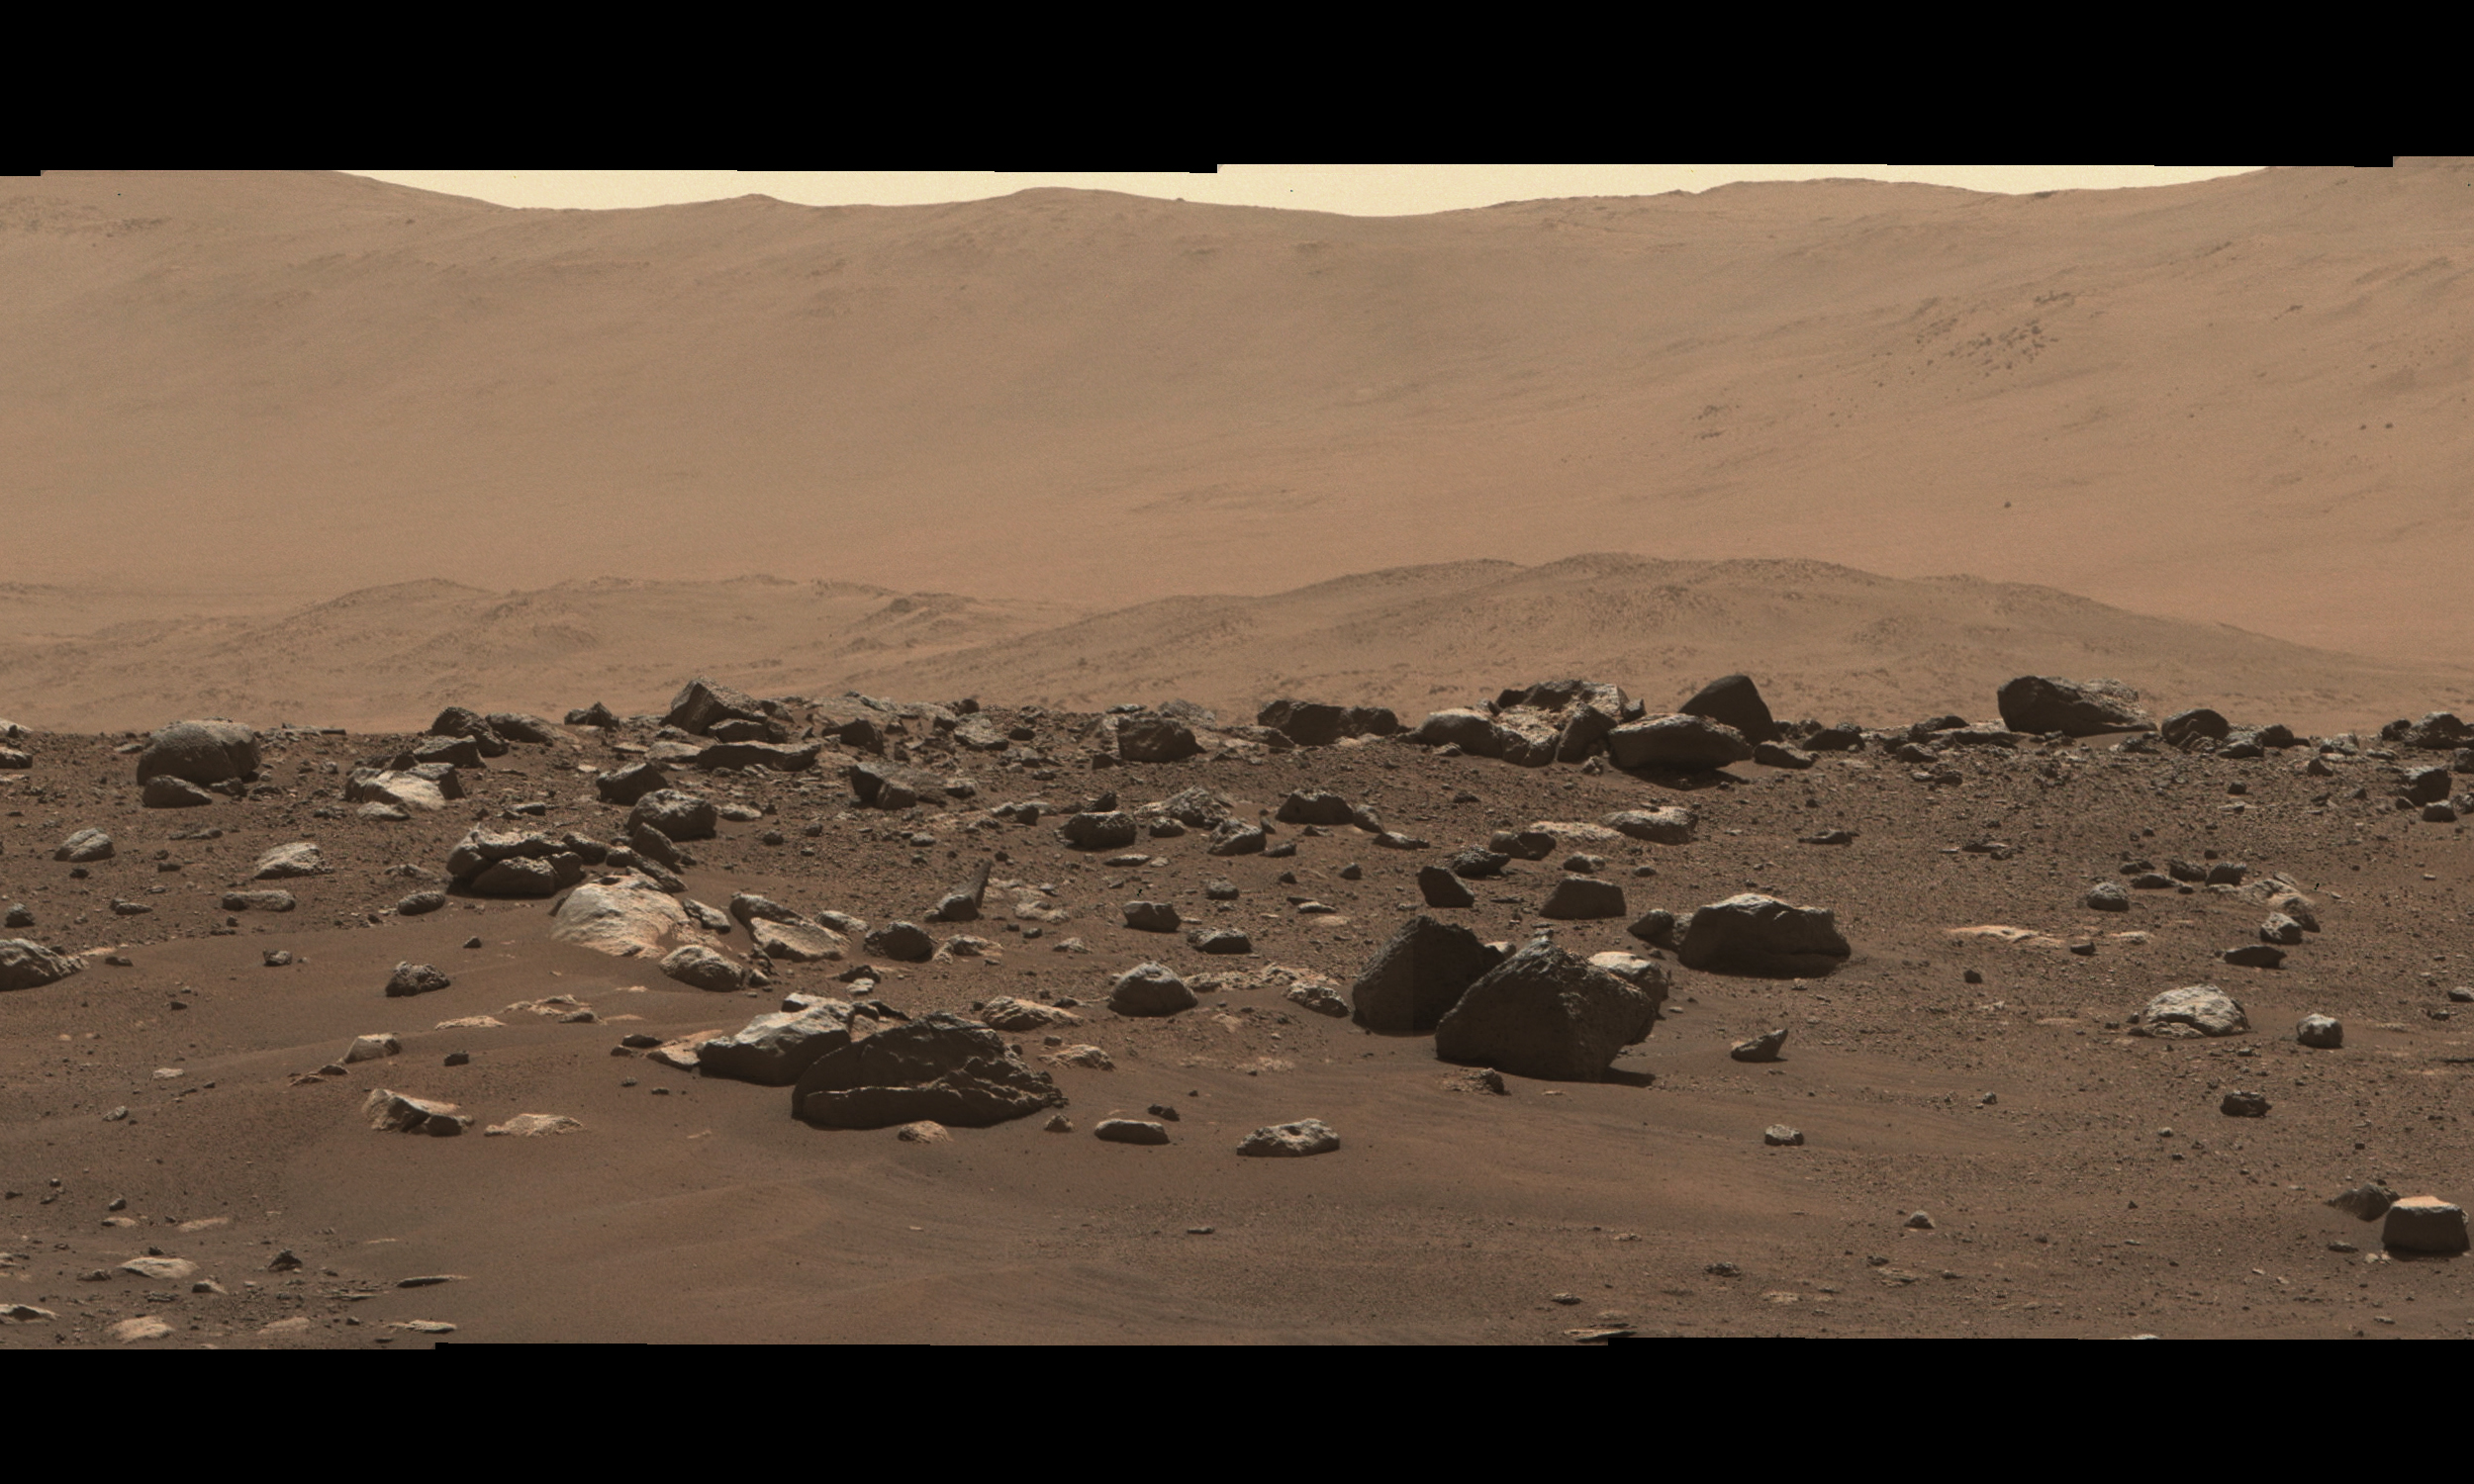

Perseverance’s Mastcam-Z First High-Resolution Panorama

Photojournal Note: Also available is the full-width high-resolution file in TIF or PNG format, PIA23727_ultrawide.tif (93355 x 2127 pixels, 211 MB) or PIA23727_ultrawide.png (93355 x 2127 pixels, 161 MB). These files may be too large to view from a browser; they can be downloaded onto your desktop by right-clicking on the previous links and viewed with image viewing software.

Stitched together from 79 individual images, this Mastcam-Z right-eye 110-mm zoom mosaic is from the camera’s first high-resolution panorama imaging sequence. These images were taken on the afternoon of Sol 4 (Feb. 22, 2021) of the mission; a sol is a Martian day.

The camera was commanded to take these images by scanning the mast, or “head,” a full 360-degrees around the horizon visible from the landing site. The top of some of the distant crater rim is cut off in some images to ensure the images would cover the front ridge of the Jezero Crater’s ancient delta, which is only about 1.25 miles (2 kilometers) away from the rover in the center of this panorama. At that distance and focal length, Mastcam-Z can resolve features as small as about 50 centimeters (1.6 feet) across along the front of the delta.

The mosaic is not white balanced but is instead displayed in a preliminary calibrated version of a natural color composite, approximately simulating the colors of the scene that we would see if we were there viewing it ourselves.

Arizona State University in Tempe leads the operations of the Mastcam-Z instrument, working in collaboration with Malin Space Science Systems in San Diego.

A key objective for Perseverance’s mission on Mars is astrobiology, including the search for signs of ancient microbial life. The rover will characterize the planet’s geology and past climate, pave the way for human exploration of the Red Planet, and be the first mission to collect and cache Martian rock and regolith (broken rock and dust).

Subsequent NASA missions, in cooperation with ESA (European Space Agency), would send spacecraft to Mars to collect these sealed samples from the surface and return them to Earth for in-depth analysis.

The Mars 2020 Perseverance mission is part of NASA’s Moon to Mars exploration approach, which includes Artemis missions to the Moon that will help prepare for human exploration of the Red Planet.

JPL, which is managed for NASA by Caltech in Pasadena, California, built and manages operations of the Perseverance rover.

Credit: NASA/JPL-Caltech/ASU/MSSS